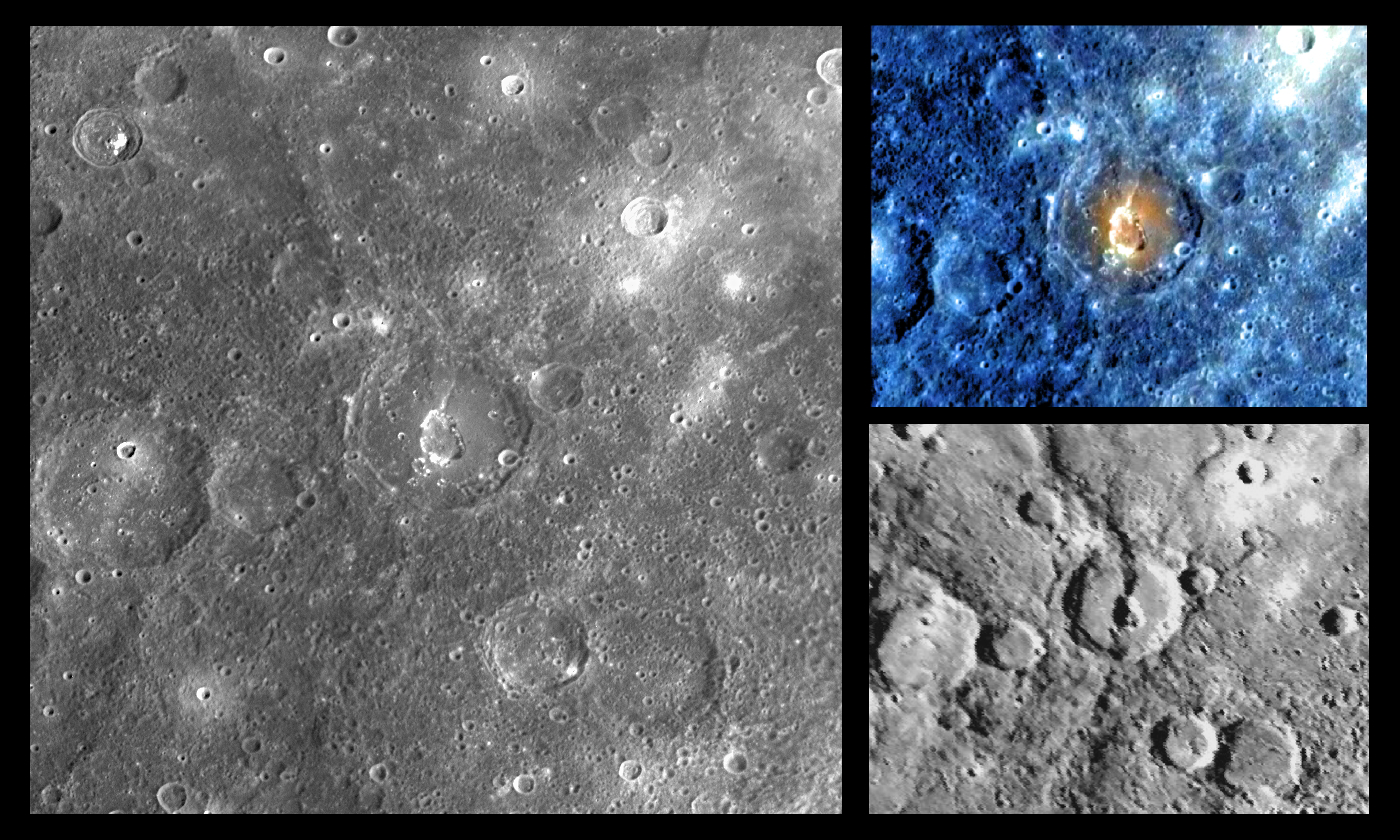

The Complex Geology of Geddes Crater

The crater Geddes has drawn scientific attention because of its complex geological history that appears to have involved both tectonic deformation and volcanism. When the Mariner 10 mission viewed the crater in 1974-75 (image at bottom right), its low-Sun perspective emphasized topography, making the high-relief ridge Antoniadi Dorsum, which cuts through the crater, easily visible. In contrast, MESSENGER’s images of Geddes crater (NAC at left; WAC at top right) emphasize color and albedo features, therefore highlighting the compositional differences on the floor of this interesting crater. The enhanced-color WAC image reveals the crater floor to have a distinctive orange hue, similar to that in areas associated with explosive volcanism in other MESSENGER enhanced-color images. The floor of Geddes also has a pit similar to those in other pit-floor craters. Such pits may have been formed by the withdrawal of subsurface magma. This crater was given its name in March 2010 in honor of Wilhelmina Geddes (1887-1955), an Irish stained glass and graphic artist.

Date Acquired: October 6, 2008
Instrument: Narrow Angle Camera (NAC) and Wide Angle Camera (WAC) of the Mercury Dual Imaging System (MDIS)
Scale: The diameter of Geddes is 80 kilometers (50 miles)
Projection: This image is a portion of the global Mercury mosaic. It is shown in a simple cylindrical map projection.

These images are from MESSENGER, a NASA Discovery mission to conduct the first orbital study of the innermost planet, Mercury. For information regarding the use of images, see the MESSENGER image use policy.

Credit: NASA/Johns Hopkins University Applied Physics Laboratory/Carnegie Institution of Washington